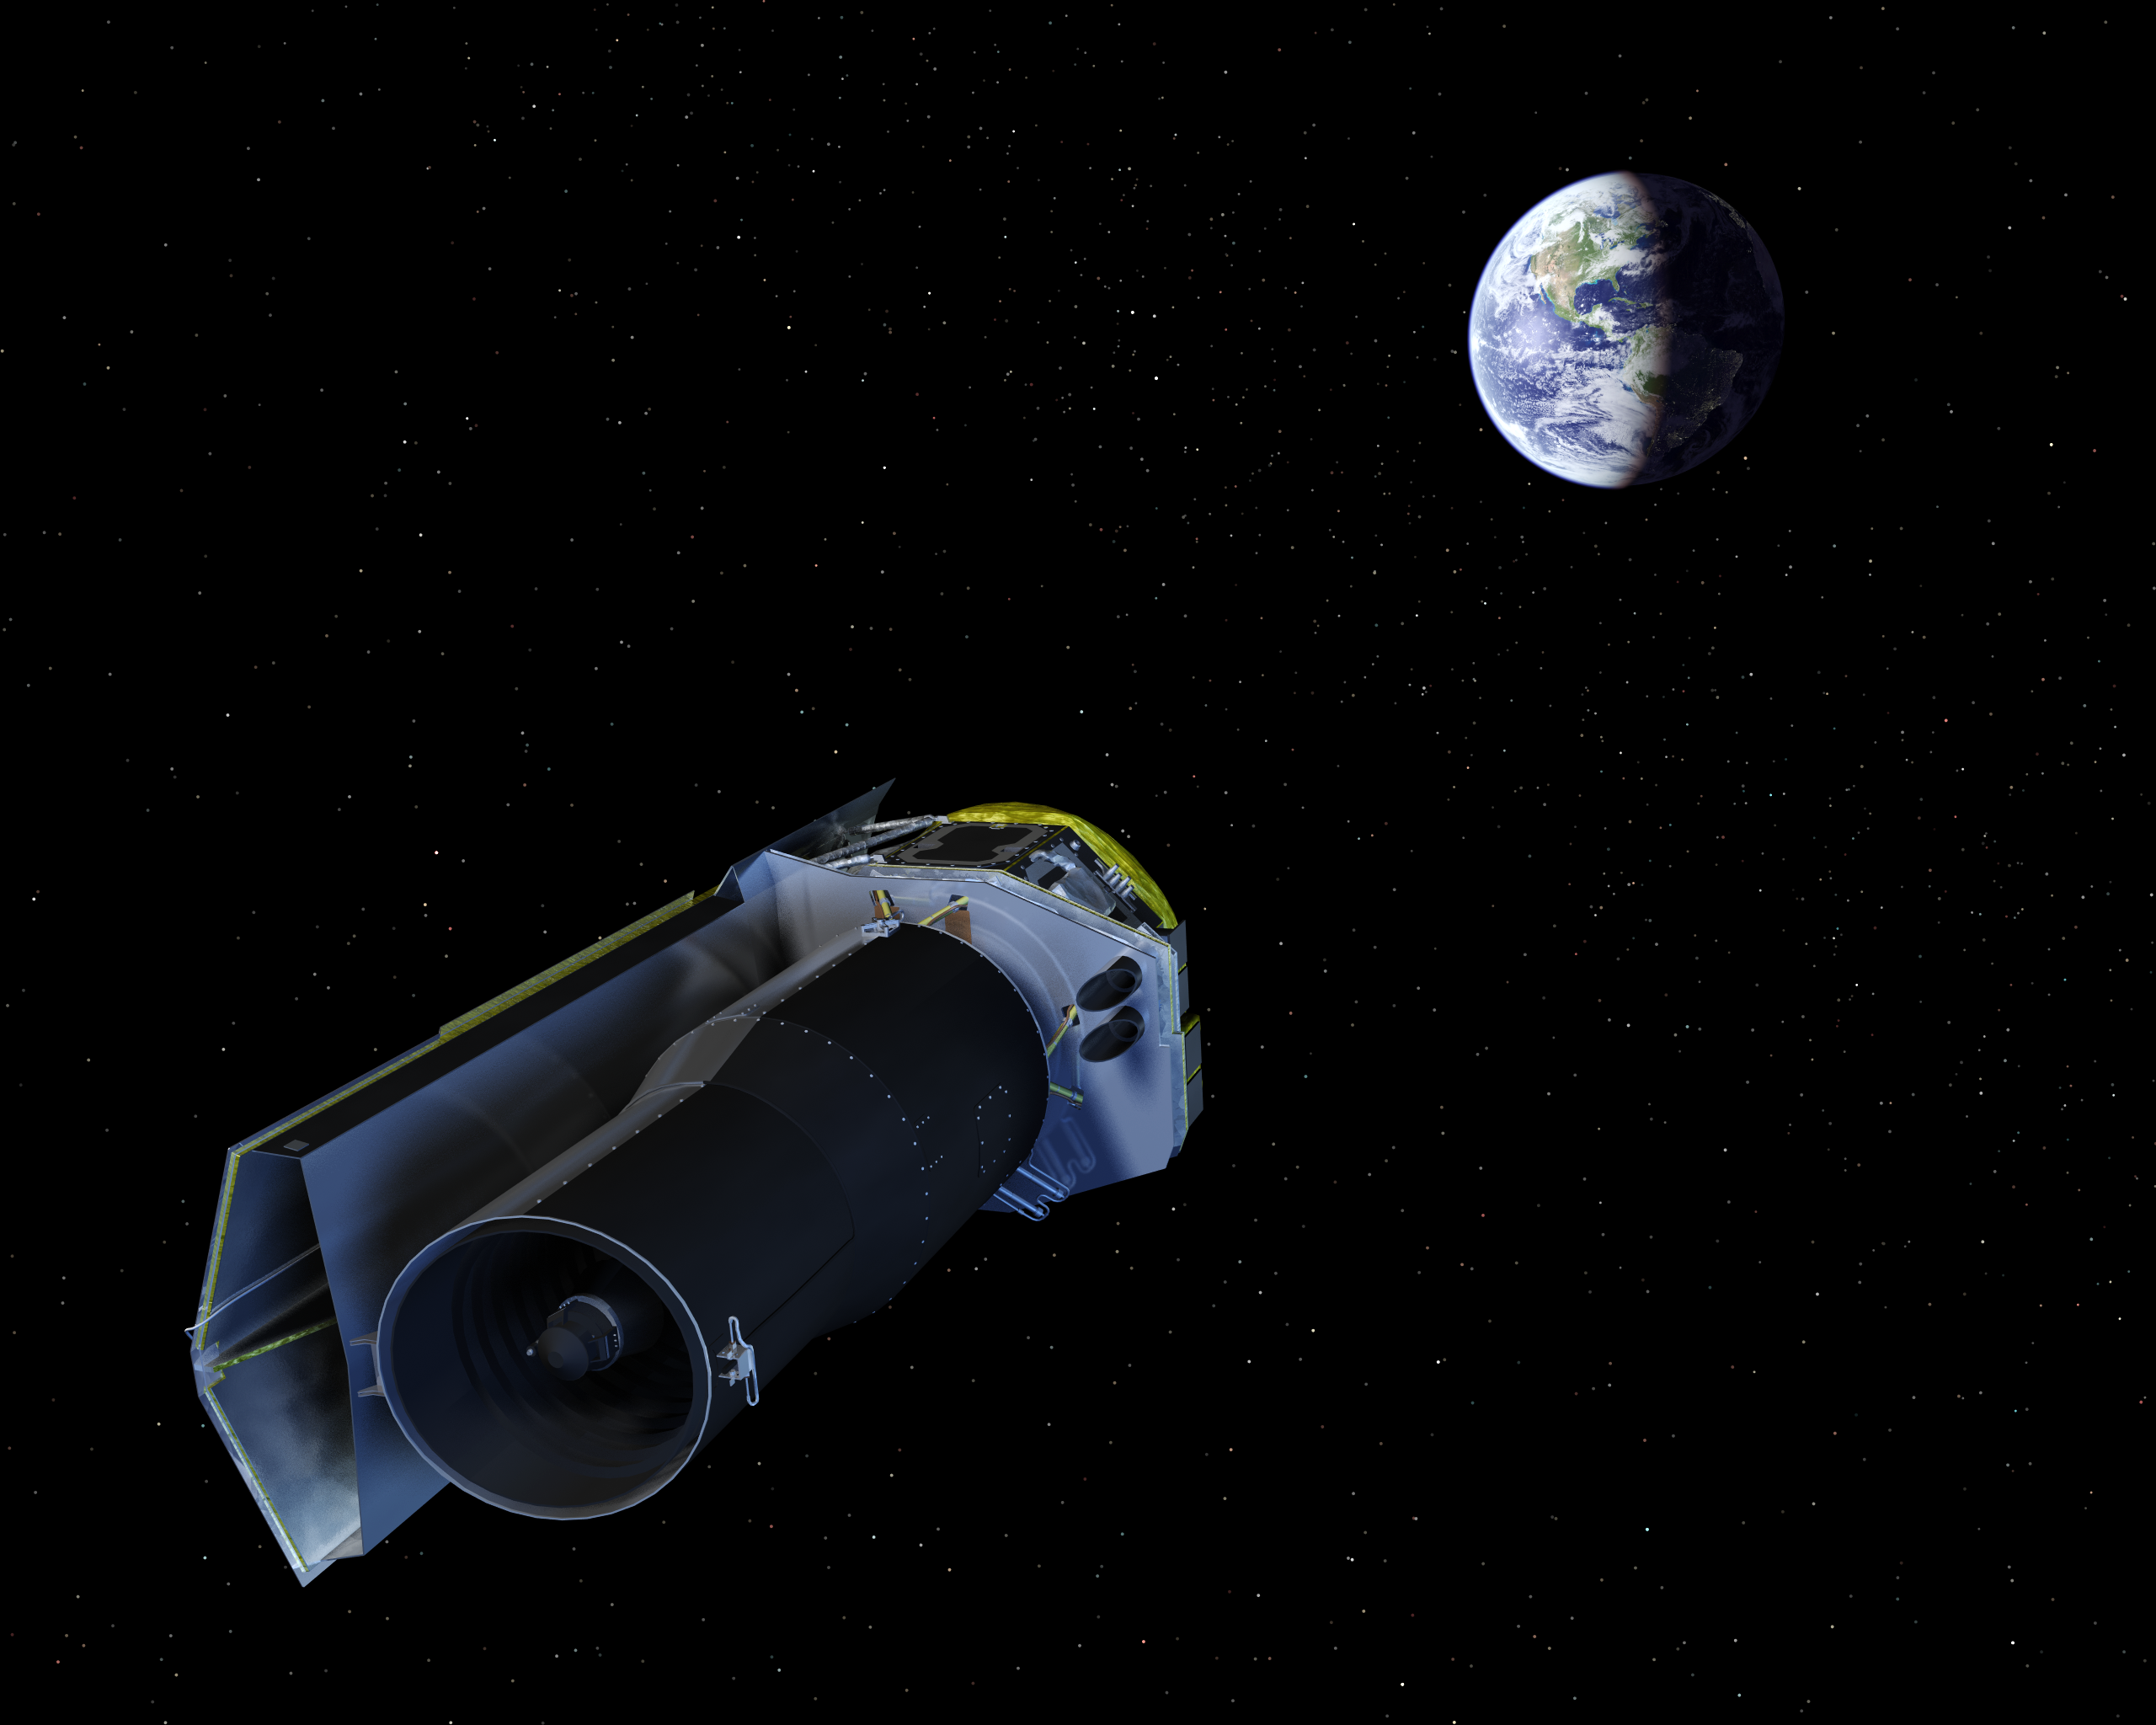

Spitzer Points Its High-Gain Antenna Towards the Earth

The Spitzer Space Telescope points its high-gain antenna towards the Earth for downlinking recent observations and uplinking new observing instructions.

Credit: NASA/JPL-Caltech/R. Hurt (SSC)